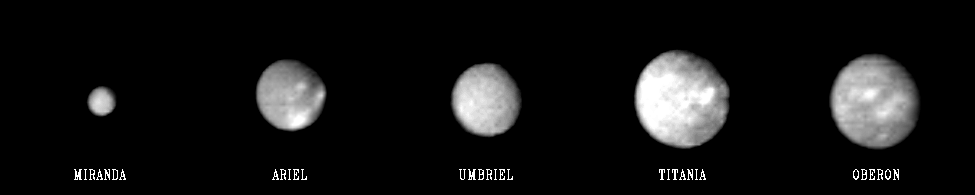

Uranus – Family Portrait

This “family portrait” of Uranus’ five largest moons was compiled from images sent back Jan. 20, 1986, by the Voyager 2 spacecraft. The pictures were taken through a clear filter from distances of 5.0 million to 6.1 million kilometers (3.1 million to 3.8 million miles). In this comparison, we see the relative sizes and relativities of the satellites. From left, in order of increasing distance from the planet, they are Miranda, Ariel, Umbriel, Titania and Oberon. The two largest, Oberon and Titania, are about half the size of Earth’s Moon, or roughly, 1,600 kilometers (1,000 miles) in diameter. Miranda, smallest of the five, has about one-quarter to one-third the diameter. Even in these distant views, the satellites exhibit distinct differences in appearance. On average, Oberon and Titania reflect about 20 percent of the sunlight, Umbriel about 12 percent, Ariel and Miranda about 30 percent. Ariel shows the largest contrast on its surface, with the brightest areas about 25 percent. All five satellites show only slight color variations on their surfaces, with their average color being very nearly gray. The best views of the satellites will be obtained Jan. 24, the day of closest approach. The Voyager project is managed for NASA by the Jet Propulsion Laboratory.

Credit: NASA/JPL